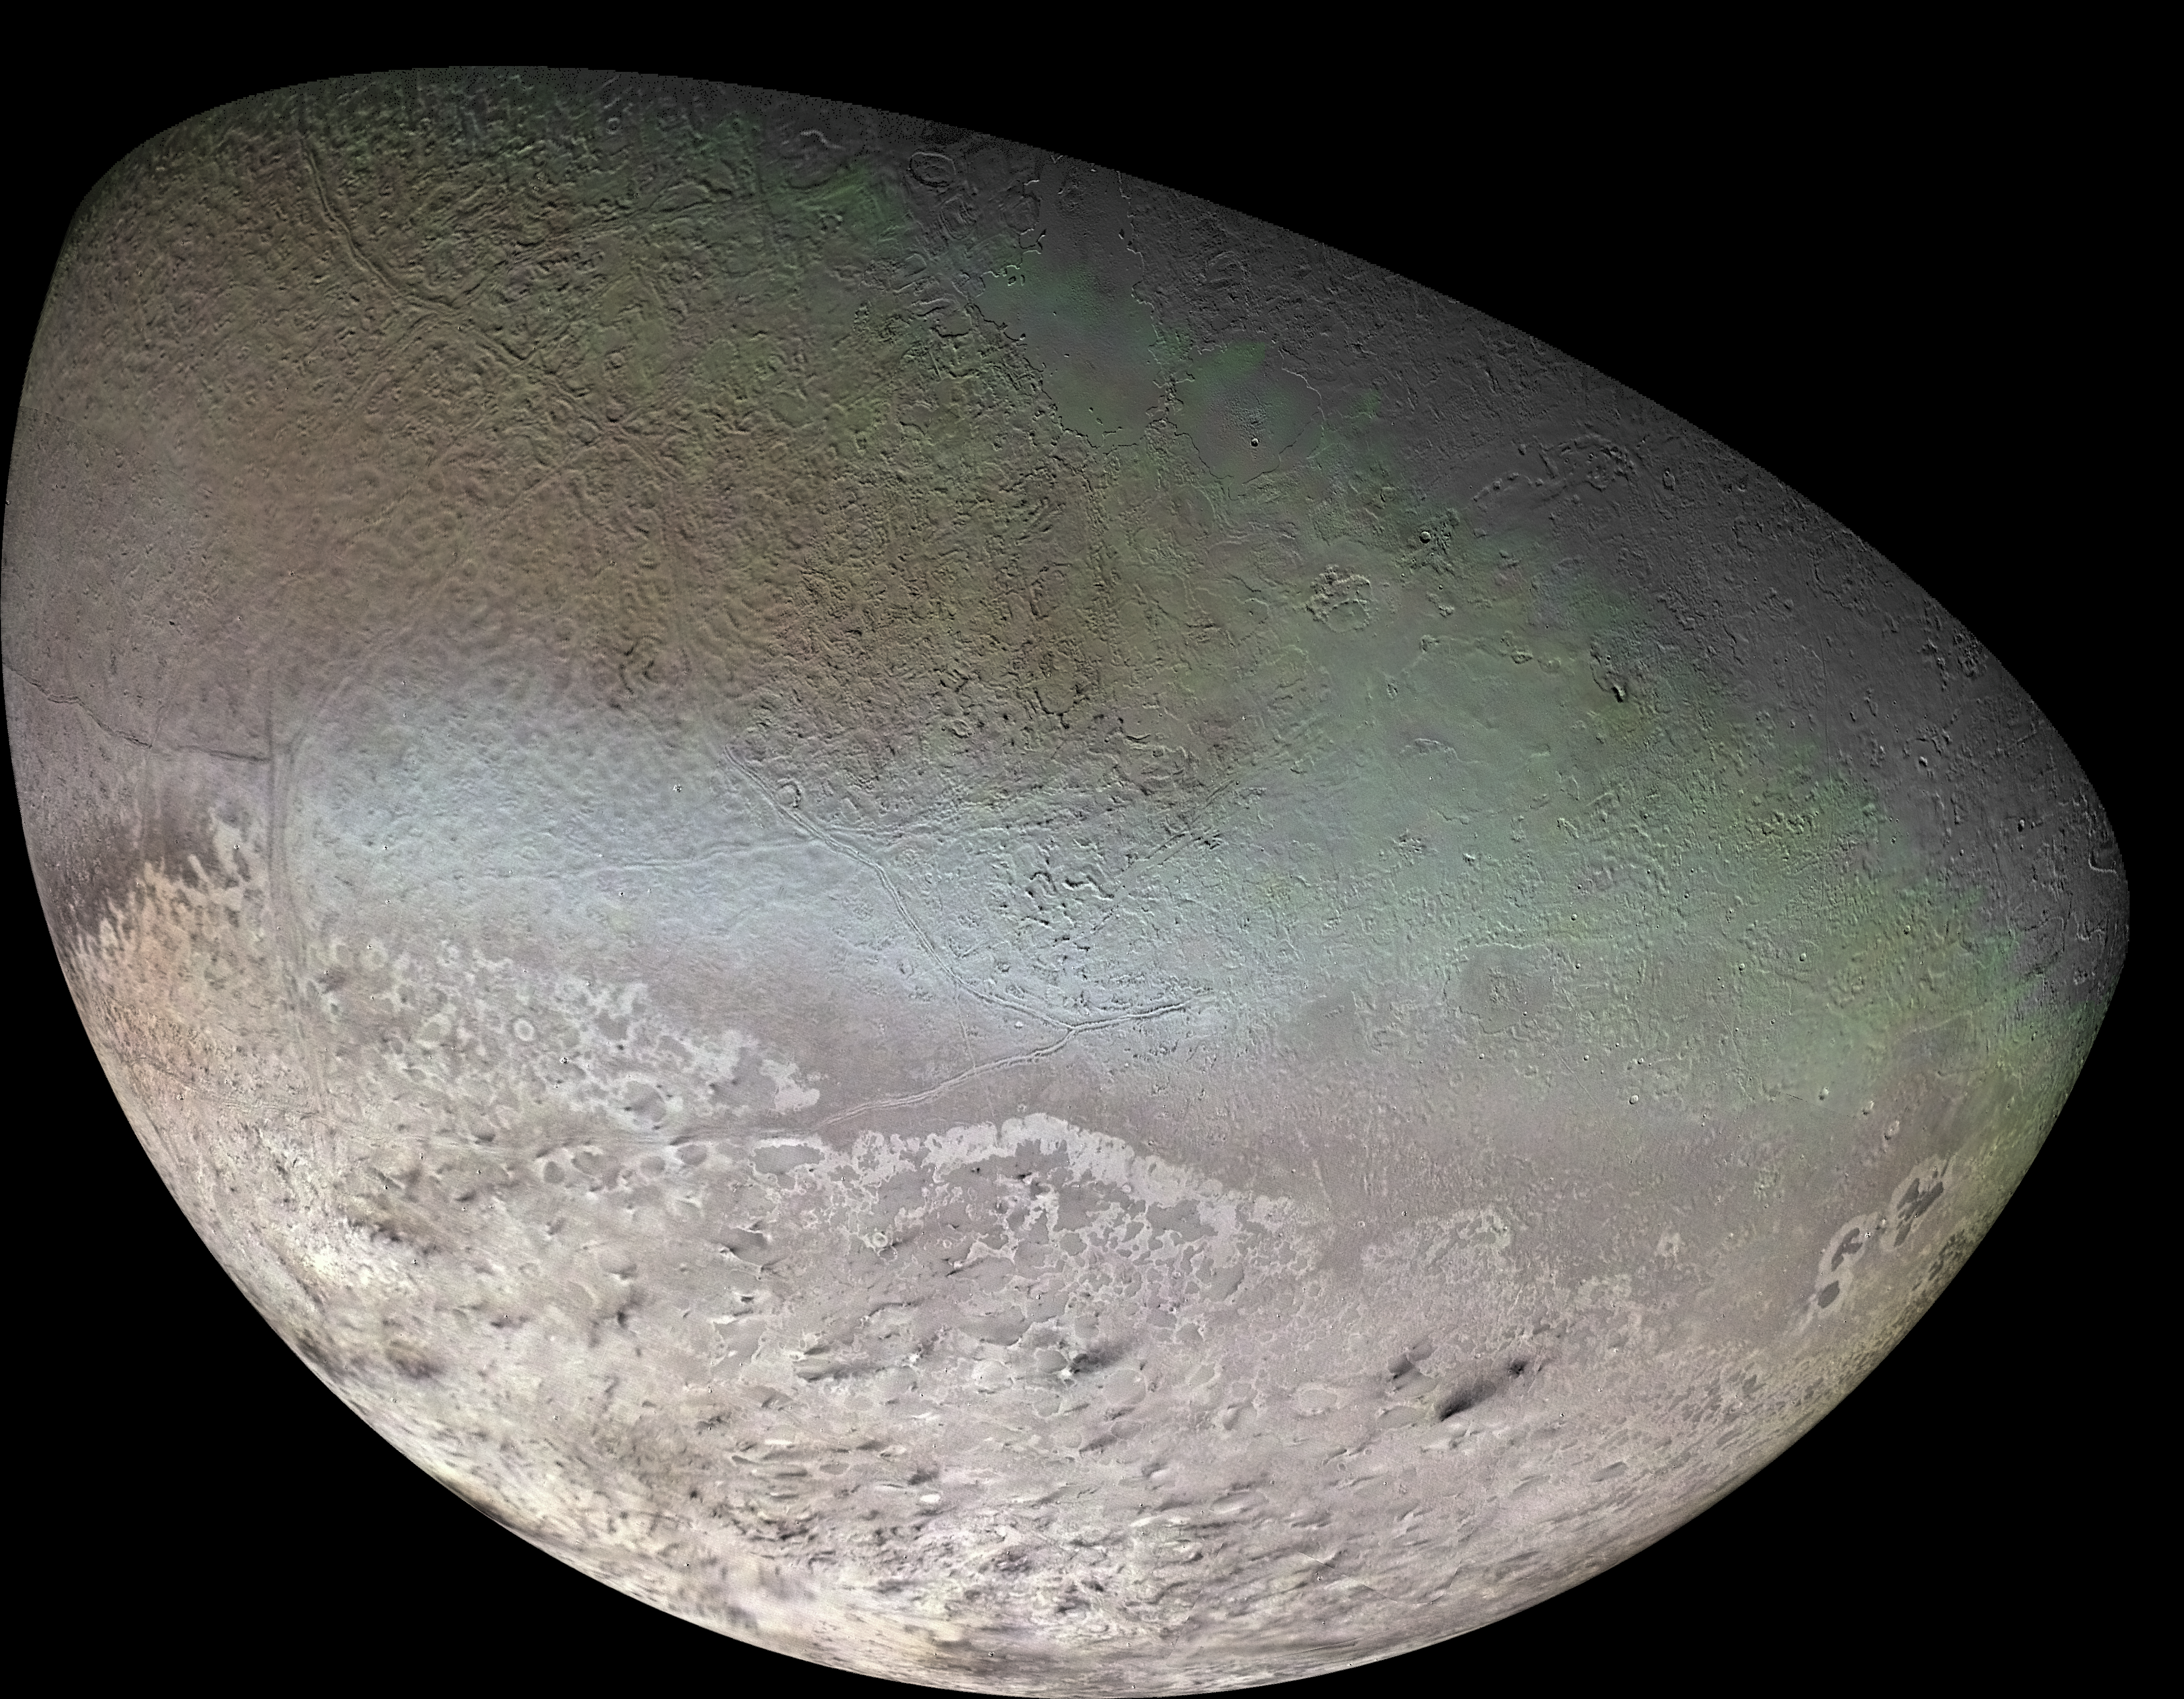

Triton (Voyager 2)

This global color mosaic of Neptune’s moon Triton, likely a captured Kuiper Belt Object, was taken in 1989 by Voyager 2 during its flyby of the Neptune system. Triton is by far the largest satellite of Neptune.

Credit: Image: NASA, NASA-JPL, USGS